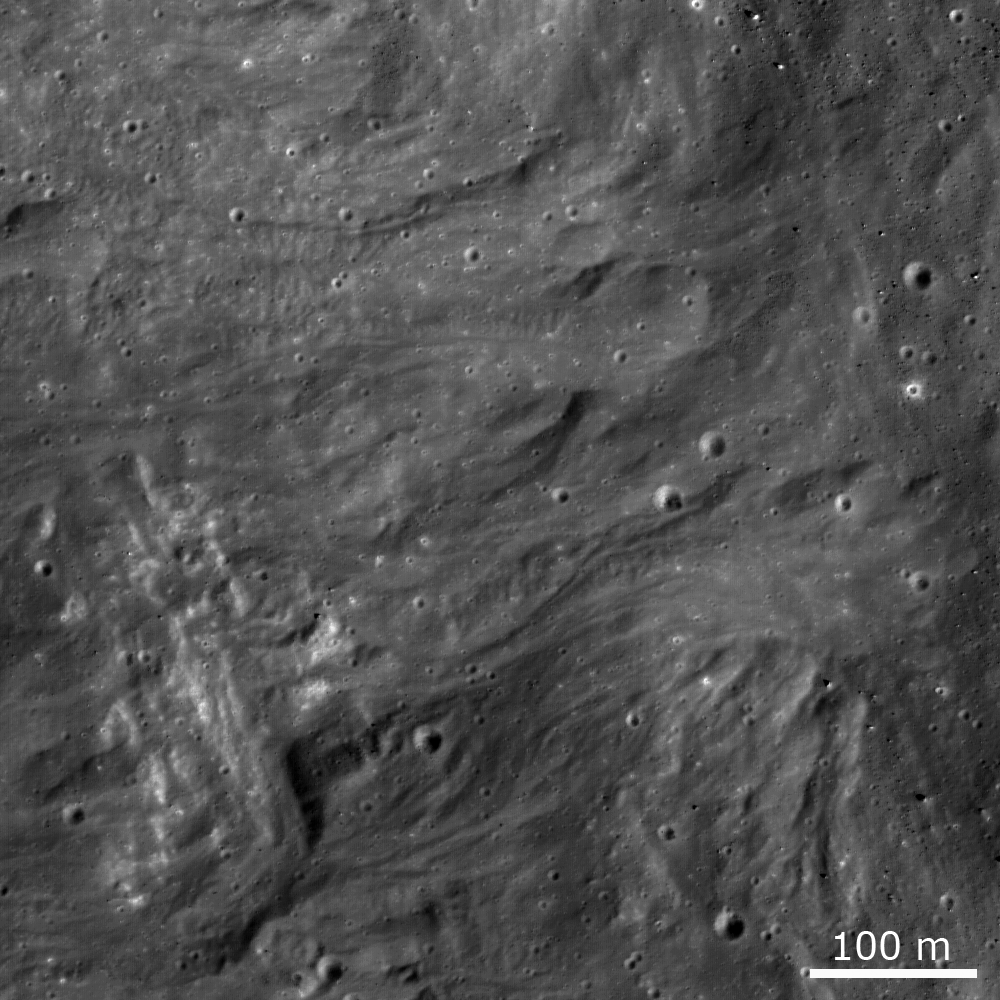

Impact Melt Flows on Giordano Bruno

Frozen impact melt flows on the ejecta blanket of the young impact crater Giordano Bruno (22 km diameter). The image is about 600 m across and the flows are about 50-100 m wide.

NASA’s Goddard Space Flight Center built and manages the mission for the Exploration Systems Mission Directorate at NASA Headquarters in Washington. The Lunar Reconnaissance Orbiter Camera was designed to acquire data for landing site certification and to conduct polar illumination studies and global mapping. Operated by Arizona State University, the LROC facility is part of the School of Earth and Space Exploration (SESE). LROC consists of a pair of narrow-angle cameras (NAC) and a single wide-angle camera (WAC). The mission is expected to return over 70 terabytes of image data.

Credit: NASA/GSFC/Arizona State University